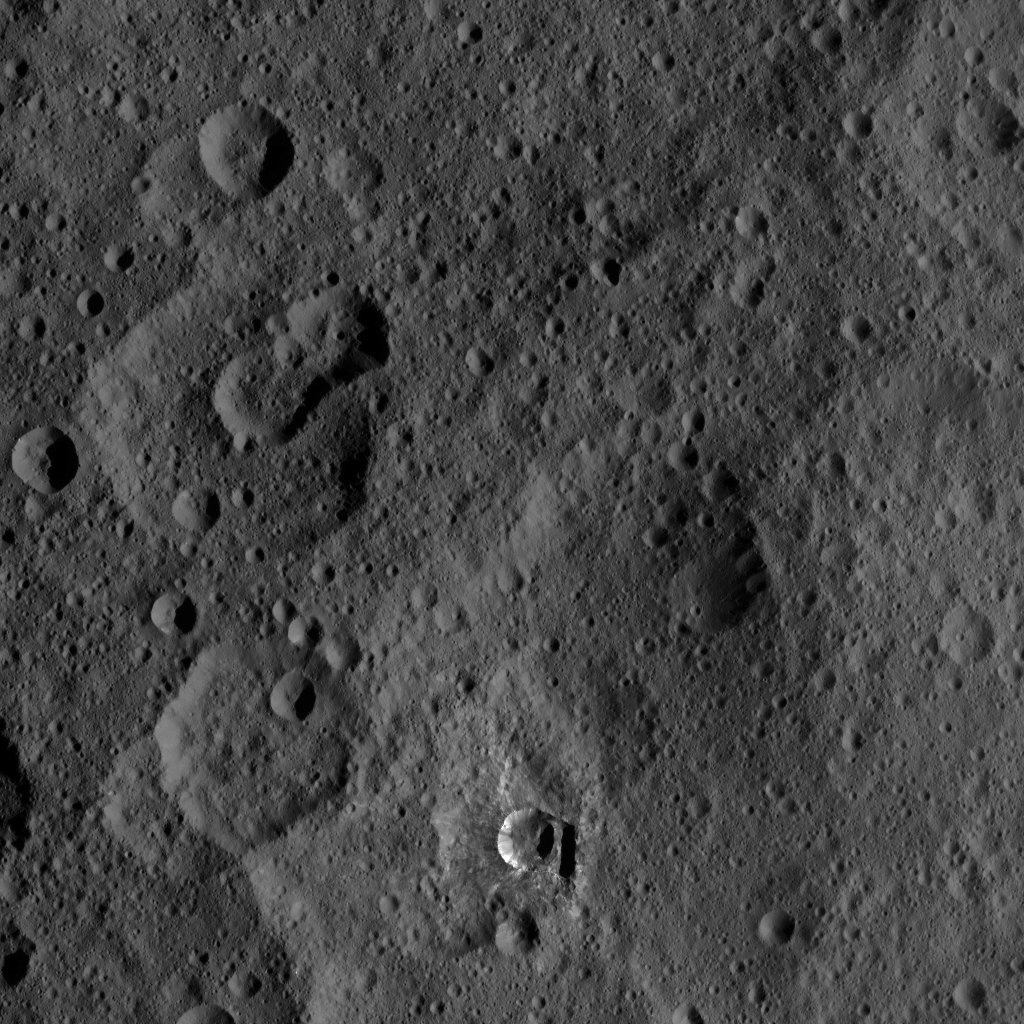

Dawn XMO2 Image 1

The small, bright crater Oxo on Ceres is featured in this image from NASA’s Dawn spacecraft. Oxo (6 miles, 10 kilometers in diameter) is located at mid-latitudes on Ceres and likely has water ice.

Dawn took this image on Oct. 17, 2016, from its second extended-mission science orbit, at a distance of about 920 miles (1,480 kilometers) above the surface. The image resolution is about 460 feet (140 meters) per pixel.

Dawn’s mission is managed by JPL for NASA’s Science Mission Directorate in Washington. Dawn is a project of the directorate’s Discovery Program, managed by NASA’s Marshall Space Flight Center in Huntsville, Alabama. UCLA is responsible for overall Dawn mission science. Orbital ATK, Inc., in Dulles, Virginia, designed and built the spacecraft. The German Aerospace Center, the Max Planck Institute for Solar System Research, the Italian Space Agency and the Italian National Astrophysical Institute are international partners on the mission team.

Credit: NASA/JPL-Caltech/UCLA/MPS/DLR/IDA